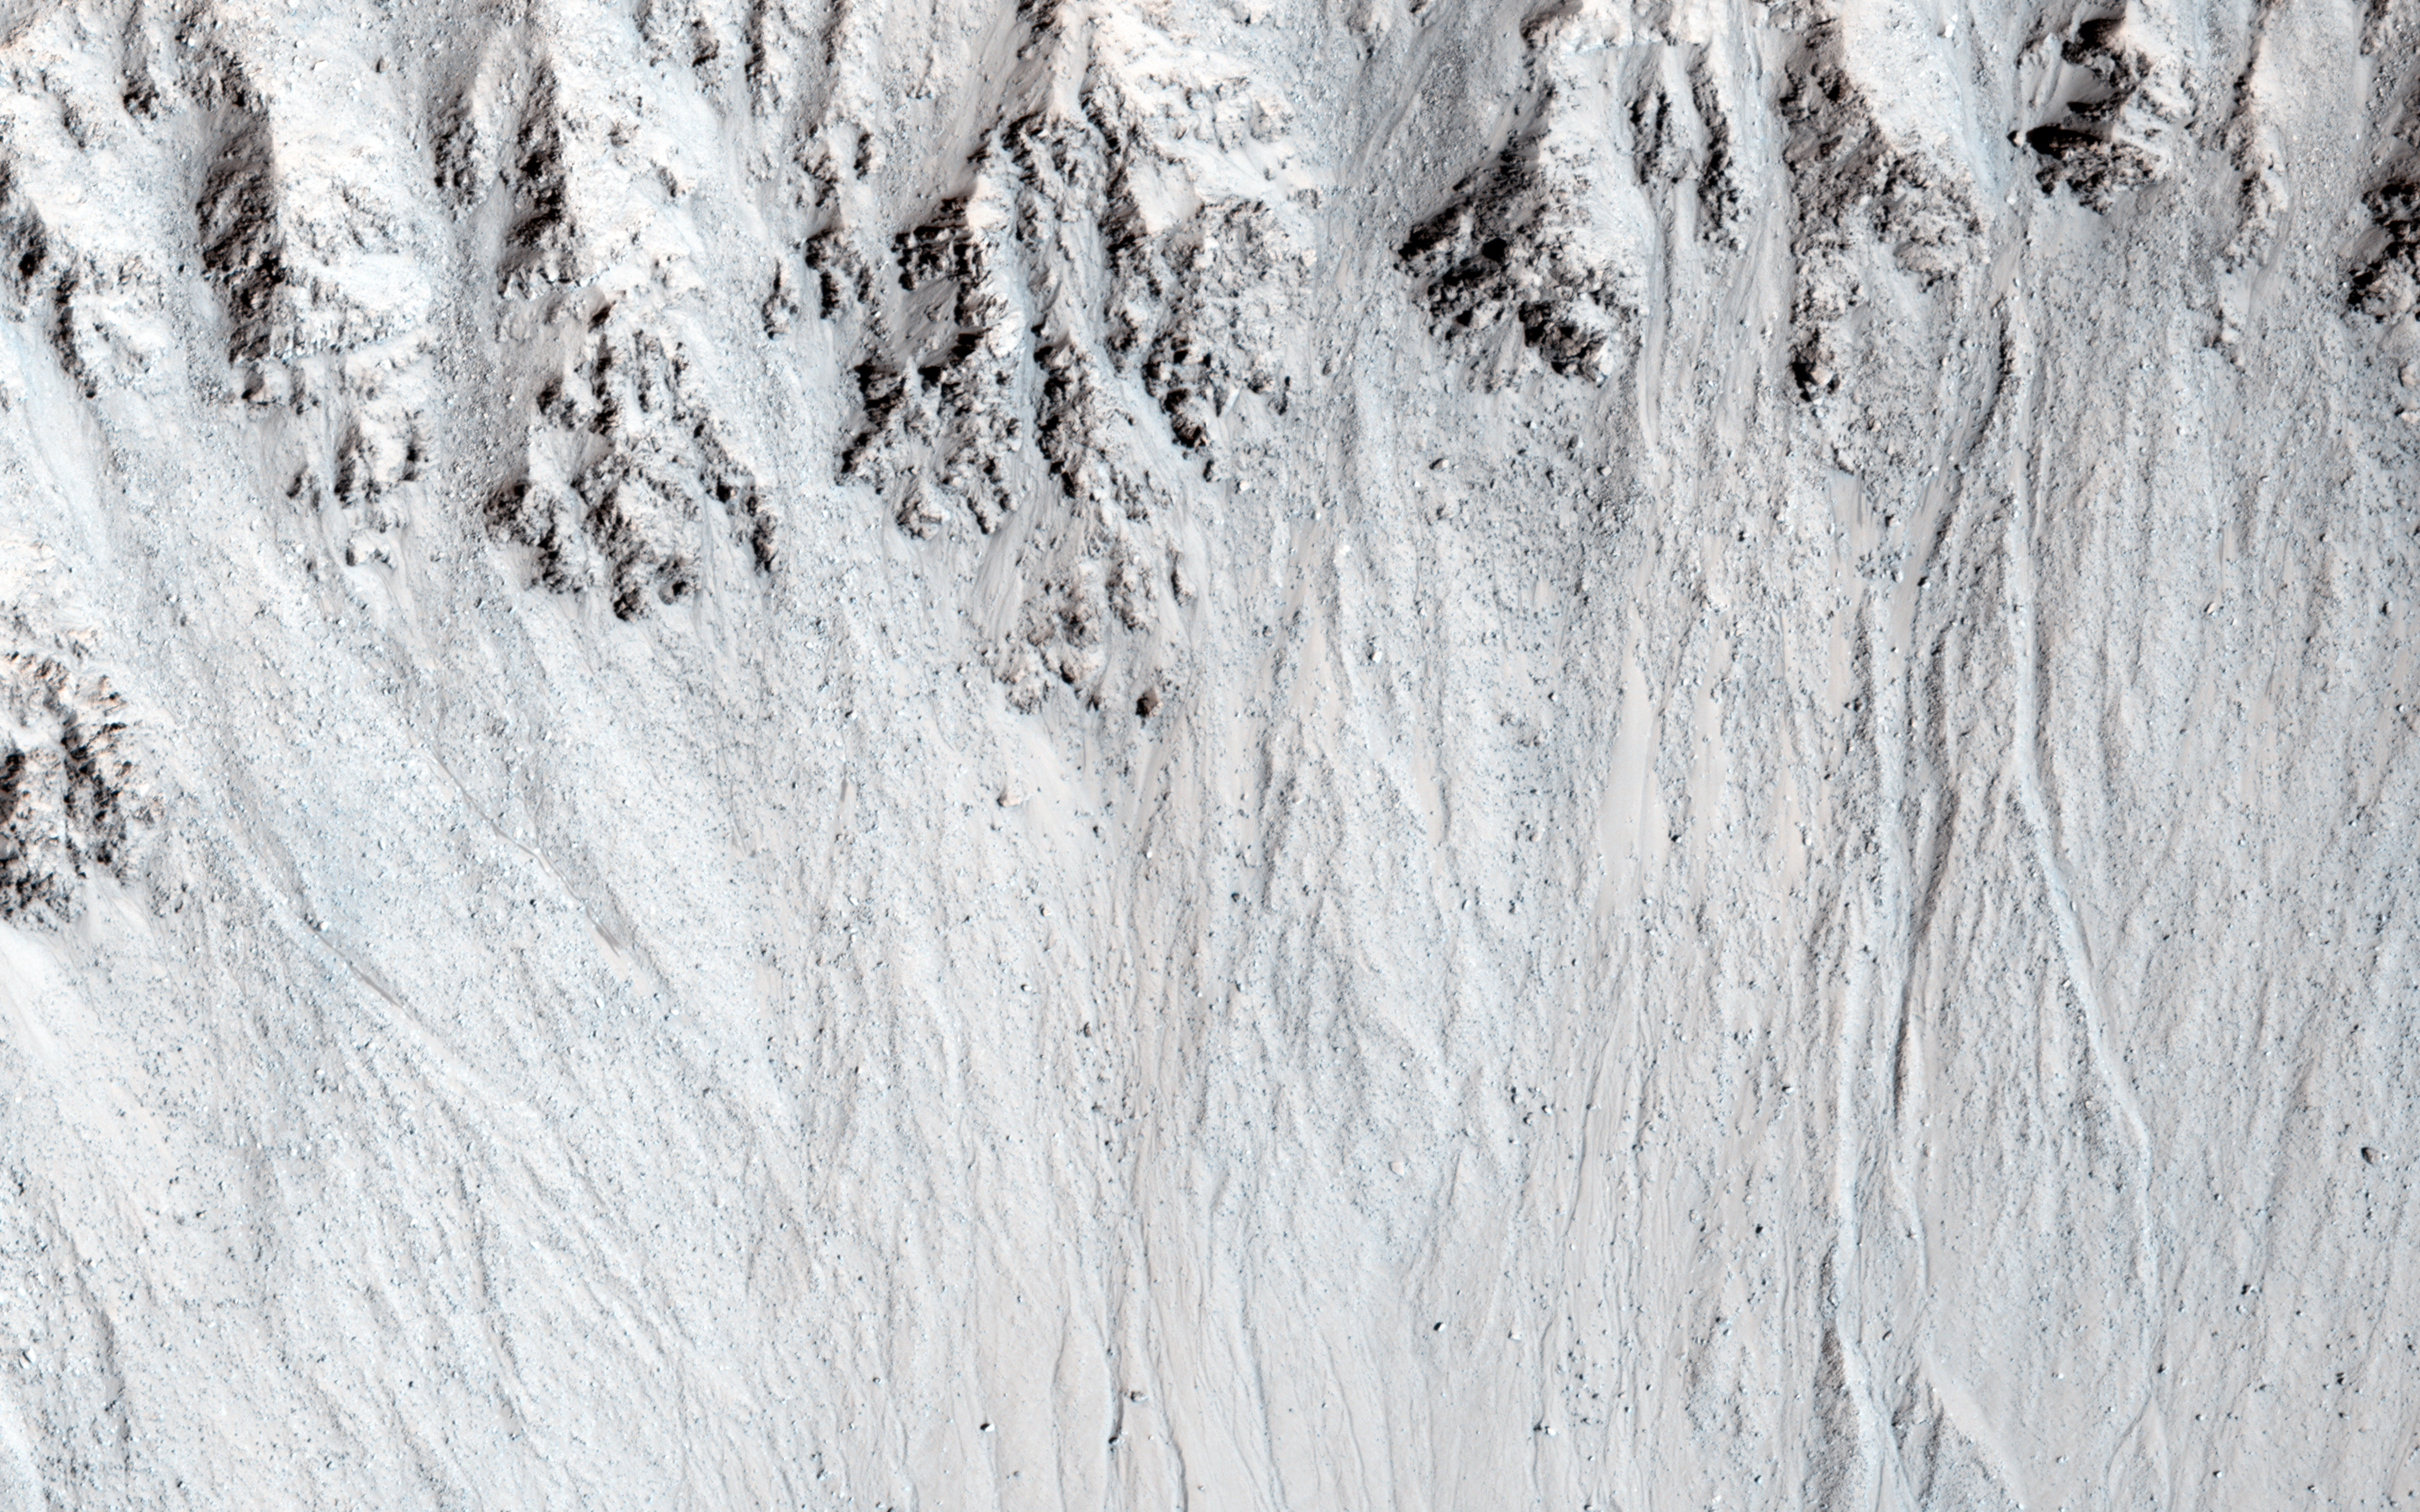

Recurring Slope Lineae in Raga Crater

This image covers Raga Crater, the location of well-studied recurring slope lineae (RSL). RSL are dark flows that disappear and re-form every Mars year at certain locations.

A closeup image compares the dark flows at the same time in three consecutive Mars years. We can see that the pattern of lineae is nearly the same every year, but in the latest image they are slightly shorter.

Comparisons like these will help the HiRISE team learn how much the flows vary from year to year, as well as why they are different.

The University of Arizona, Tucson, operates HiRISE, which was built by Ball Aerospace & Technologies Corp., Boulder, Colo. NASA’s Jet Propulsion Laboratory, a division of the California Institute of Technology in Pasadena, manages the Mars Reconnaissance Orbiter Project for NASA’s Science Mission Directorate, Washington.

Credit: NASA/JPL-Caltech/University of Arizona